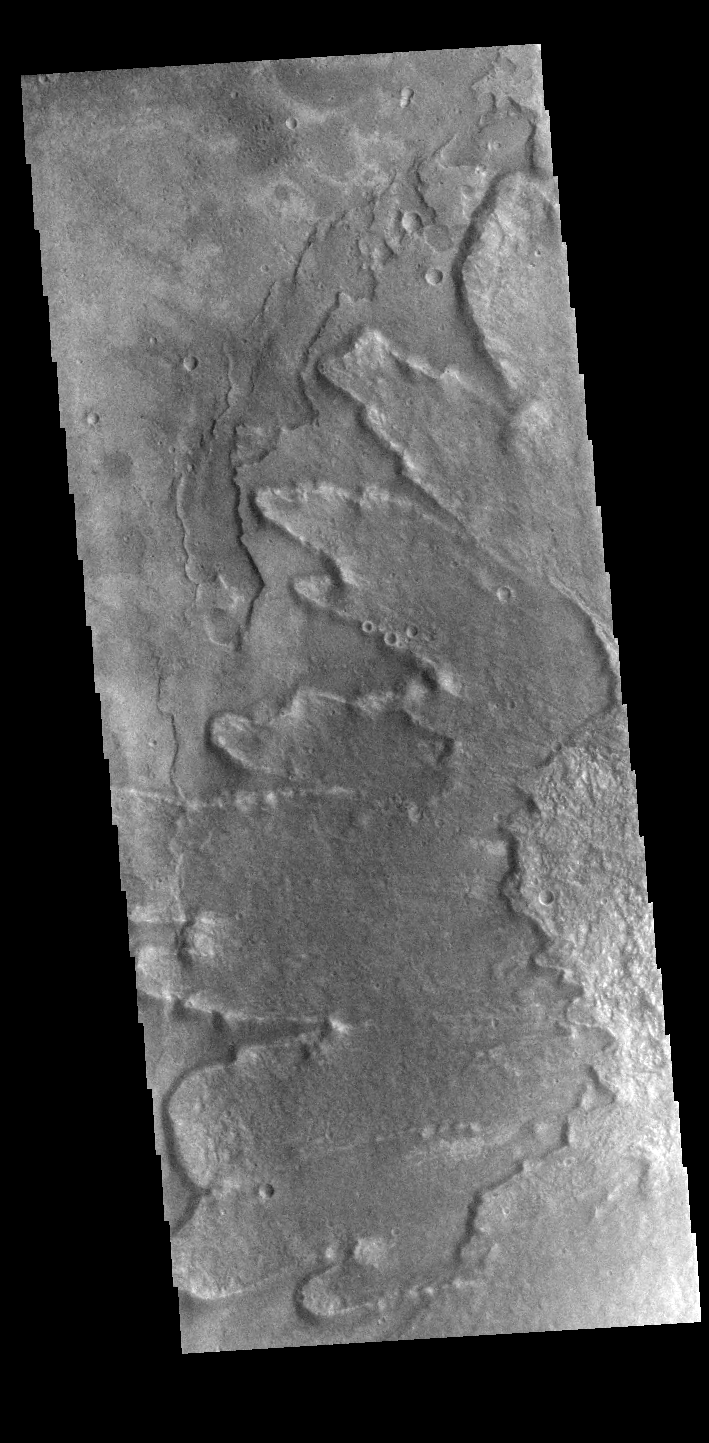

Yuty Crater Ejecta

This VIS image shows part of the ejecta around Yuty Crater. The ejecta, with the raised outer margin, is called a rampart.

Credit: NASA/JPL-Caltech/ASU